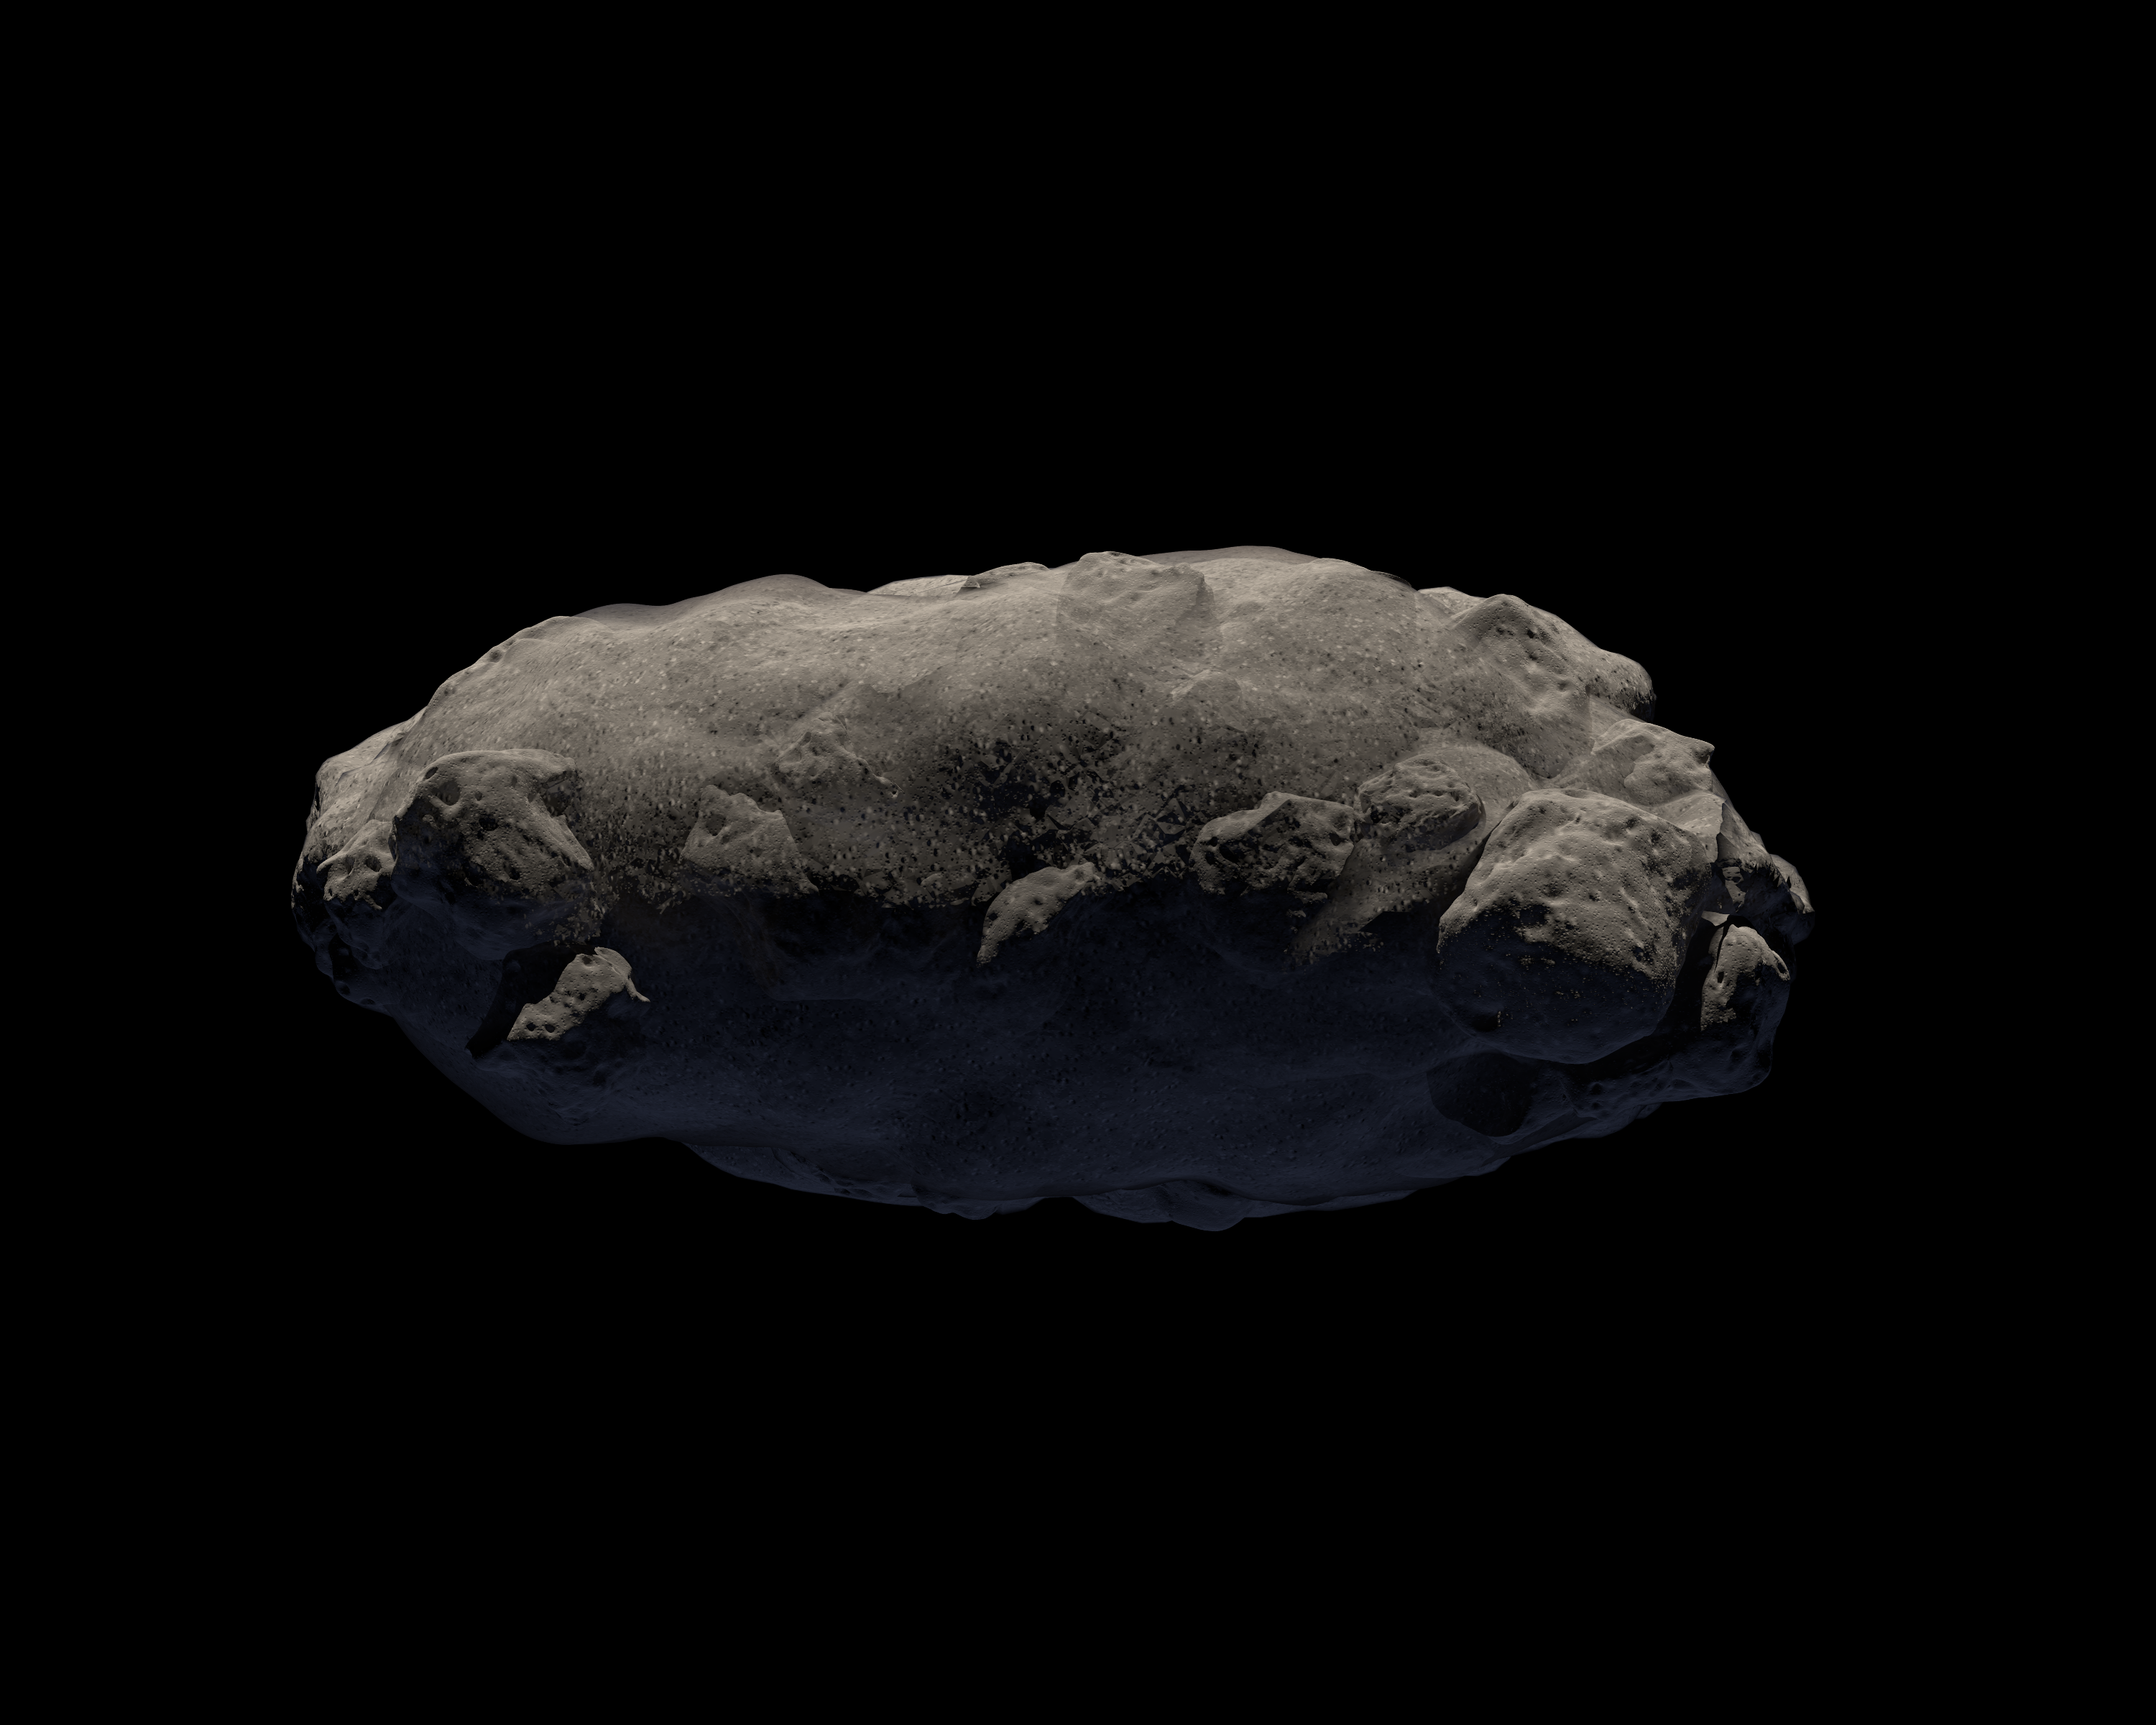

The Spacious Structure of Asteroid 2011 MD

Observations from NASA's Spitzer Space Telescope reveal new information about the structure of 2011 MD, a small asteroid being considered by NASA for its proposed Asteroid Redirect Mission, or ARM. Spitzer's infrared images helped reveal that this asteroid consists of about two-thirds empty space. One possible structure for such an asteroid is illustrated here: a solid clump loosely packed with fine debris.

Credit: NASA/JPL-Caltech/T. Pyle (IPAC)